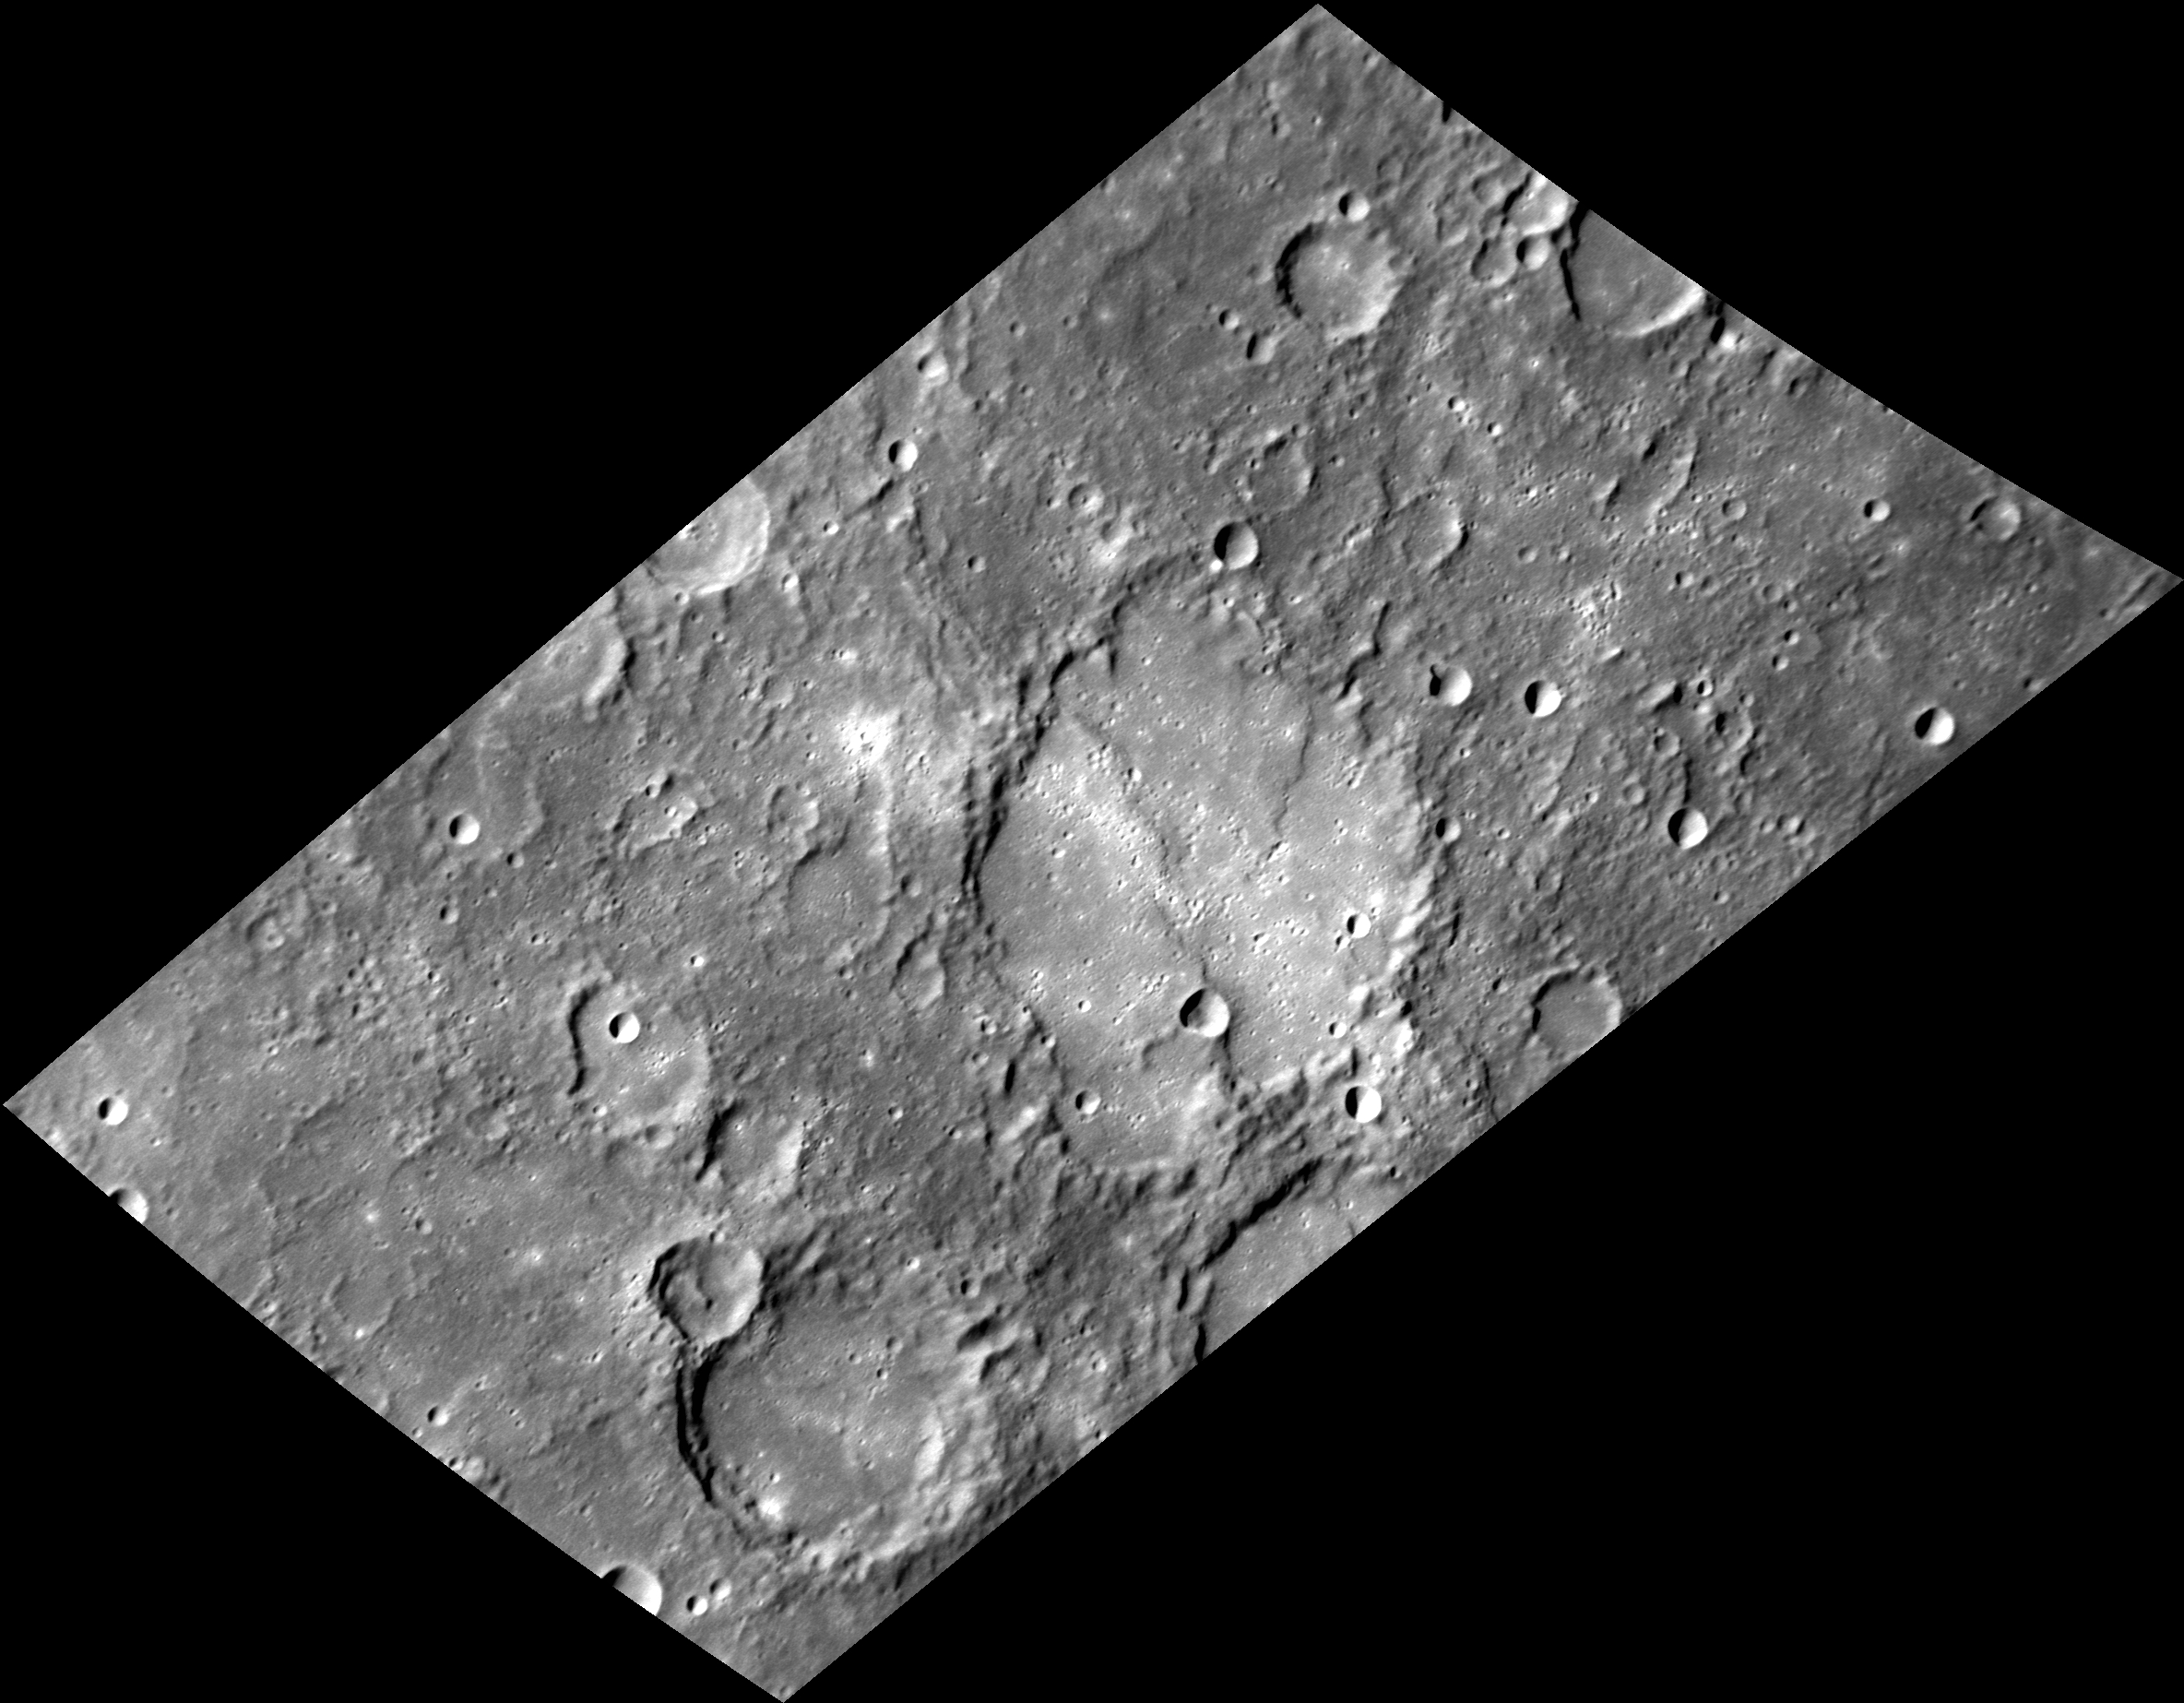

Sculpted Rim and Floor

At the center of this view is the 92-km (57-mi.) diameter impact crater Savage. The rim of the crater has been chiseled and degraded by subsequent impacts, and the floor has been filled with volcanic plains. The plains have been modified by compressive forces that produced lobate scarps.

The crater Savage is named for Augusta Fells Savage (1892-1962), an American sculptor. She was associated with the Harlem Renaissance and often worked in clay and plaster. A visual arts public high school in Baltimore, Maryland is also named for Augusta Savage.

This image was acquired as a high-resolution targeted observation. Targeted observations are images of a small area on Mercury’s surface at resolutions much higher than the 200-meter/pixel morphology base map. It is not possible to cover all of Mercury’s surface at this high resolution, but typically several areas of high scientific interest are imaged in this mode each week.

Date acquired: July 07, 2014
Image Mission Elapsed Time (MET): 47066867
Image ID: 6639150
Instrument: Narrow Angle Camera (NAC) of the Mercury Dual Imaging System (MDIS)
Center Latitude: -8.70°
Center Longitude: 92.49° E
Resolution: 182 meters/pixel
Scale: This image measures about 197 by 340 km (122 x 211 mi.)
Incidence Angle: 69.6°
Emission Angle: 56.7°
Phase Angle: 34.3°
North is up in this image.

The MESSENGER spacecraft is the first ever to orbit the planet Mercury, and the spacecraft’s seven scientific instruments and radio science investigation are unraveling the history and evolution of the Solar System’s innermost planet. During the first two years of orbital operations, MESSENGER acquired over 150,000 images and extensive other data sets. MESSENGER is capable of continuing orbital operations until early 2015.

For information regarding the use of images, see the MESSENGER image use policy.

Credit: NASA/Johns Hopkins University Applied Physics Laboratory/Carnegie Institution of Washington